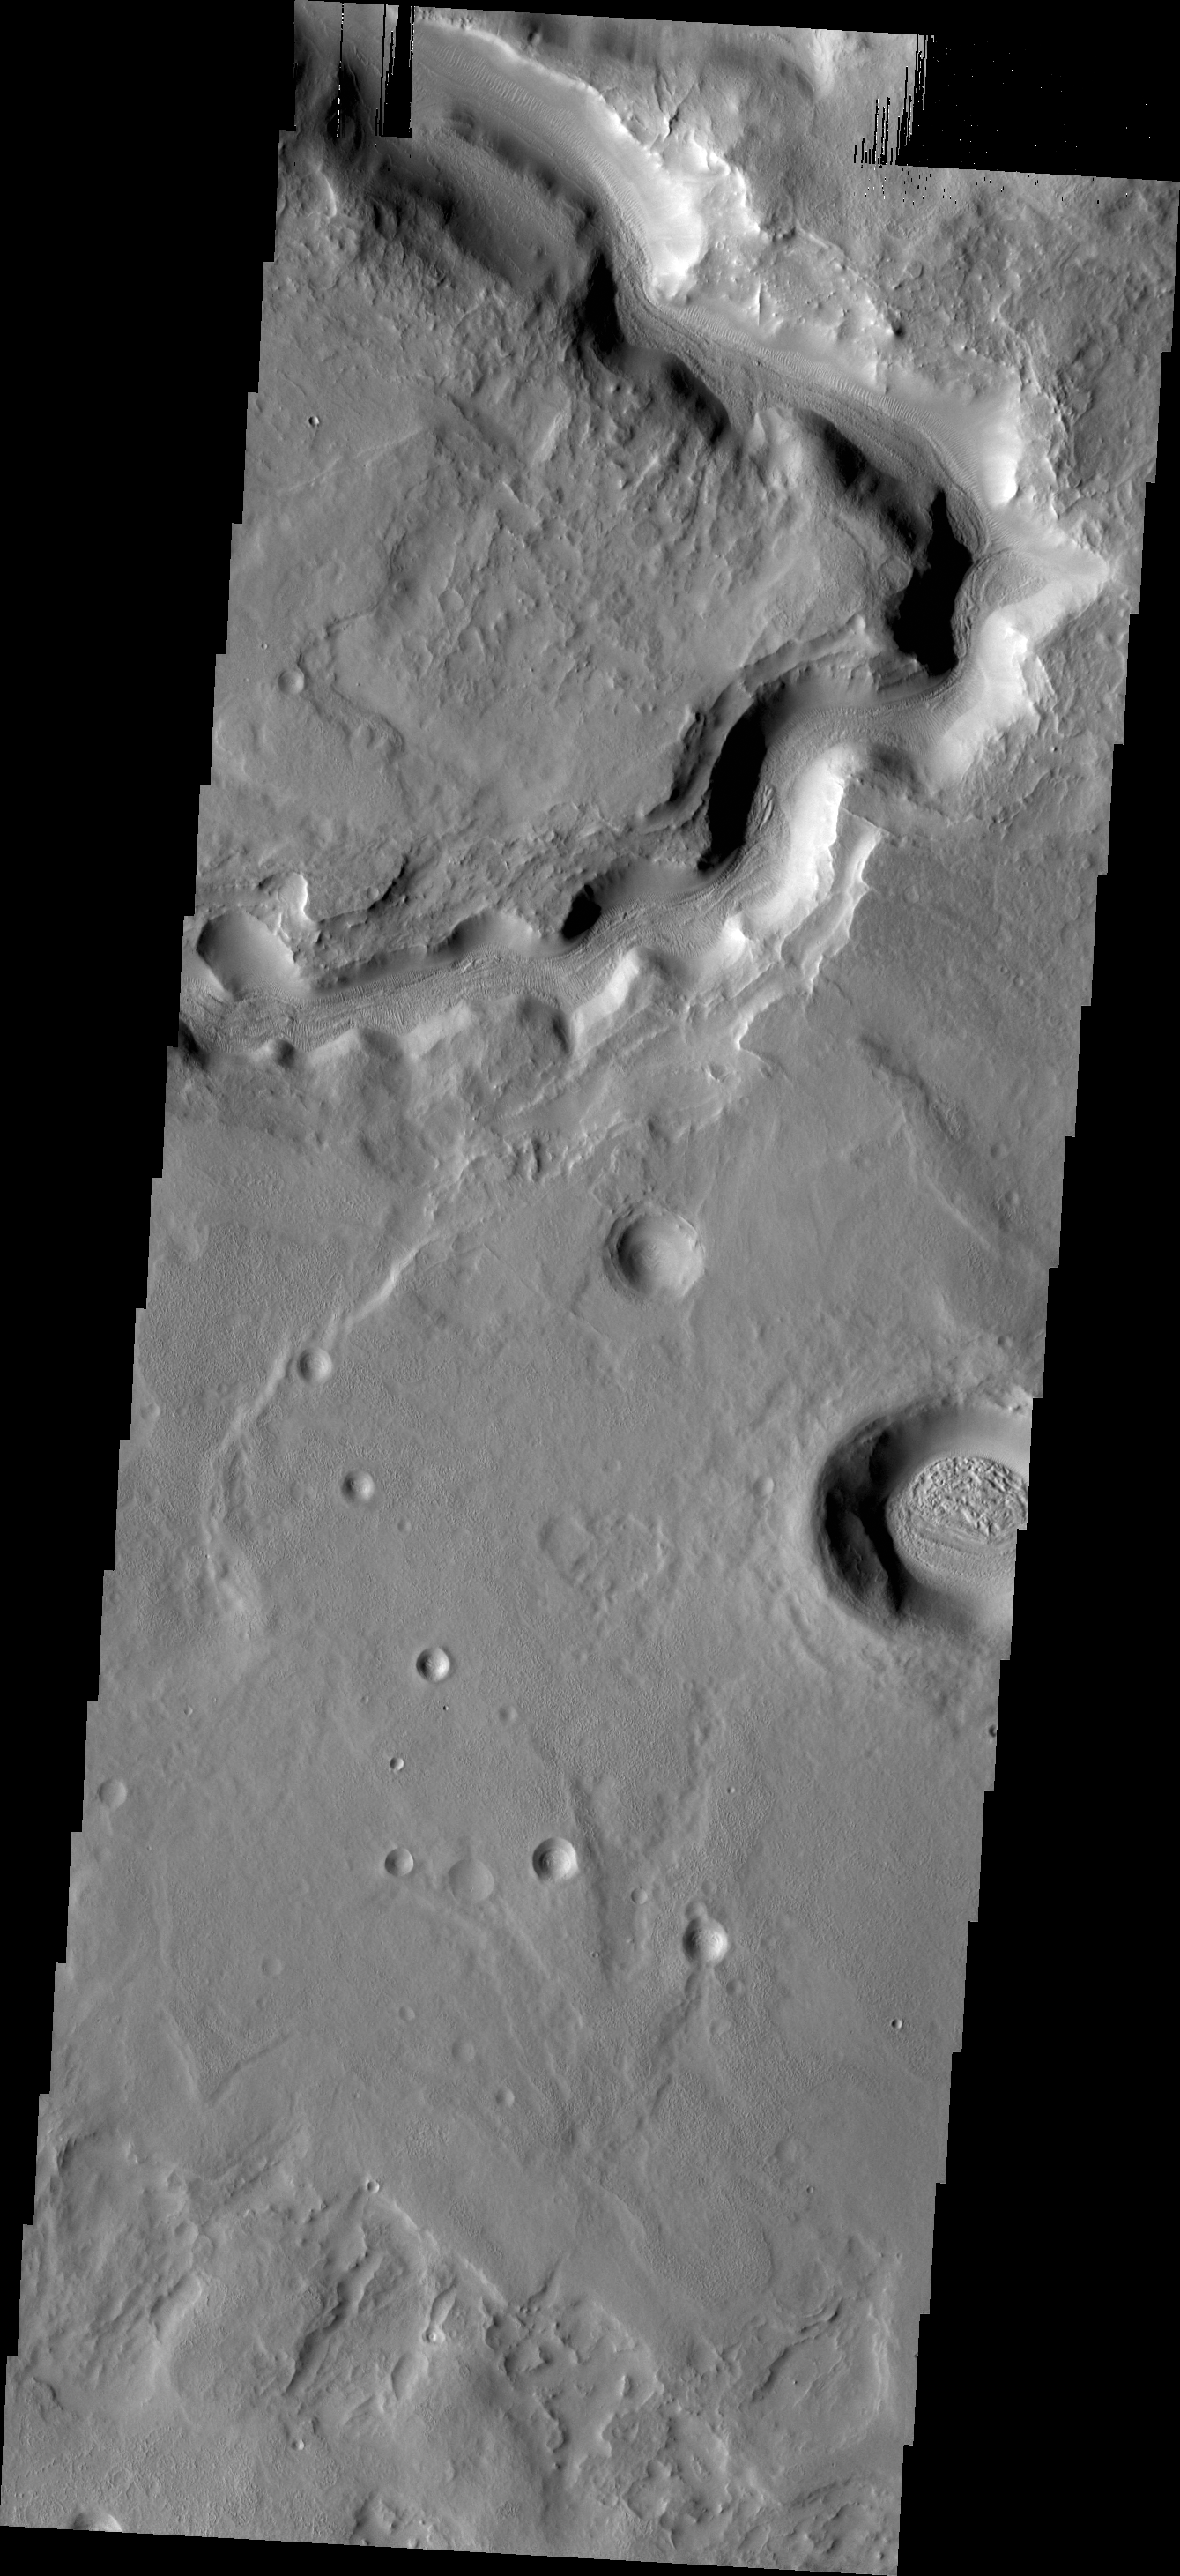

Channel

Today’s VIS image shows a portion of an unnamed channel near Auqakuh Vallis.

Credit: NASA/JPL/ASU